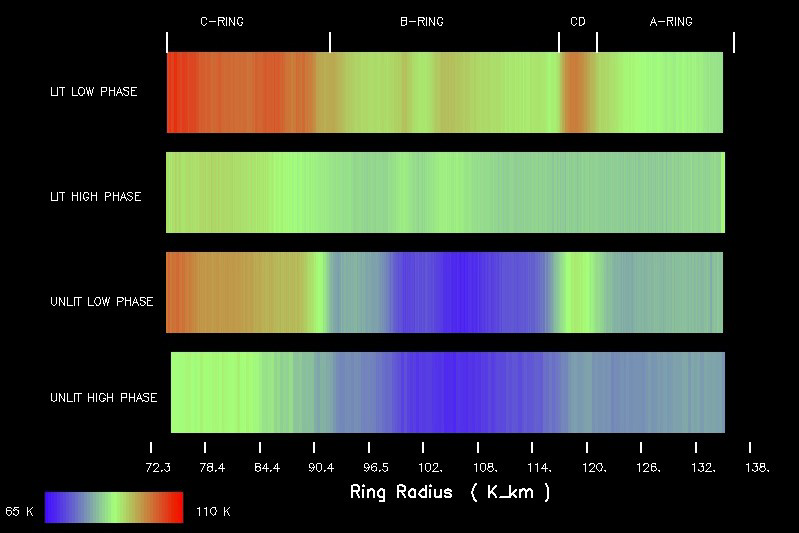

Slower Spinning Rings #2

Temperature changes mapped with Cassini’s composite and infrared spectrometer throughout Saturn’s main rings show the ring temperatures decreasing with the increase of the Sun-spacecraft-ring angle (called phase angle) on both the lit and unlit sides of the rings. These temperature changes indicate that the ring particles spin slowly compared to their orbital periods of 6 to 14 hours. They may spin several times per orbit to less than one time per orbit.

Four scans are shown for the lit and unlit rings, at relatively low (less than 60 degrees) and high (more than 130 degrees) phase angles. Warmer temperatures about minus 262 degrees Fahrenheit (110 Kelvin) are shown in red and cooler temperatures about minus 343 degrees (65 K) are shown in blue. Other colors indicate temperatures between minus 343 degrees and minus 262 degrees (65 K and 110 K). The top two scans are for the lit rings and the bottom two scans are for the unlit rings. The change in ring temperature between each scan can be seen clearly.

The thermal characteristics of each main ring vary noticeably with phase angle. Radial scans of the A, B and C rings show a decrease in temperature with increasing phase angle for both the lit and unlit sides of the rings.

The C ring and Cassini Division exhibit the largest change in temperature. The temperature of the lit C ring decreases by about 22 degrees (12 Kelvin) between low and high phase angles. A similar contrast is present for the unlit side of the C ring. The C ring and Cassini Division are darker than the A and B rings so they can absorb more heat from the Sun. The lit B ring shows a temperature contrast of approximately 18 degrees (10 K) while the unlit B ring shows very little thermal contrast. Very little sunlight may make it through the thick B ring to its unlit side. The lit A ring is particularly interesting because the magnitude of the thermal contrast decreases with increasing radial distance from Saturn. The outer A ring shows only a small temperature change with phase angle, possibly because it contains smaller, or more rapidly rotating ring particles, which would have more uniform temperatures with phase angle.

The Cassini-Huygens mission is a cooperative project of NASA, the European Space Agency and the Italian Space Agency. The Jet Propulsion Laboratory, a division of the California Institute of Technology in Pasadena, manages the mission for NASA’s Science Mission Directorate, Washington, D.C. The Cassini orbiter was designed, developed and assembled at JPL. The composite infrared spectrometer team is based at NASA’s Goddard Space Flight Center, Greenbelt, Md.

Credit: NASA/JPL/GSFC